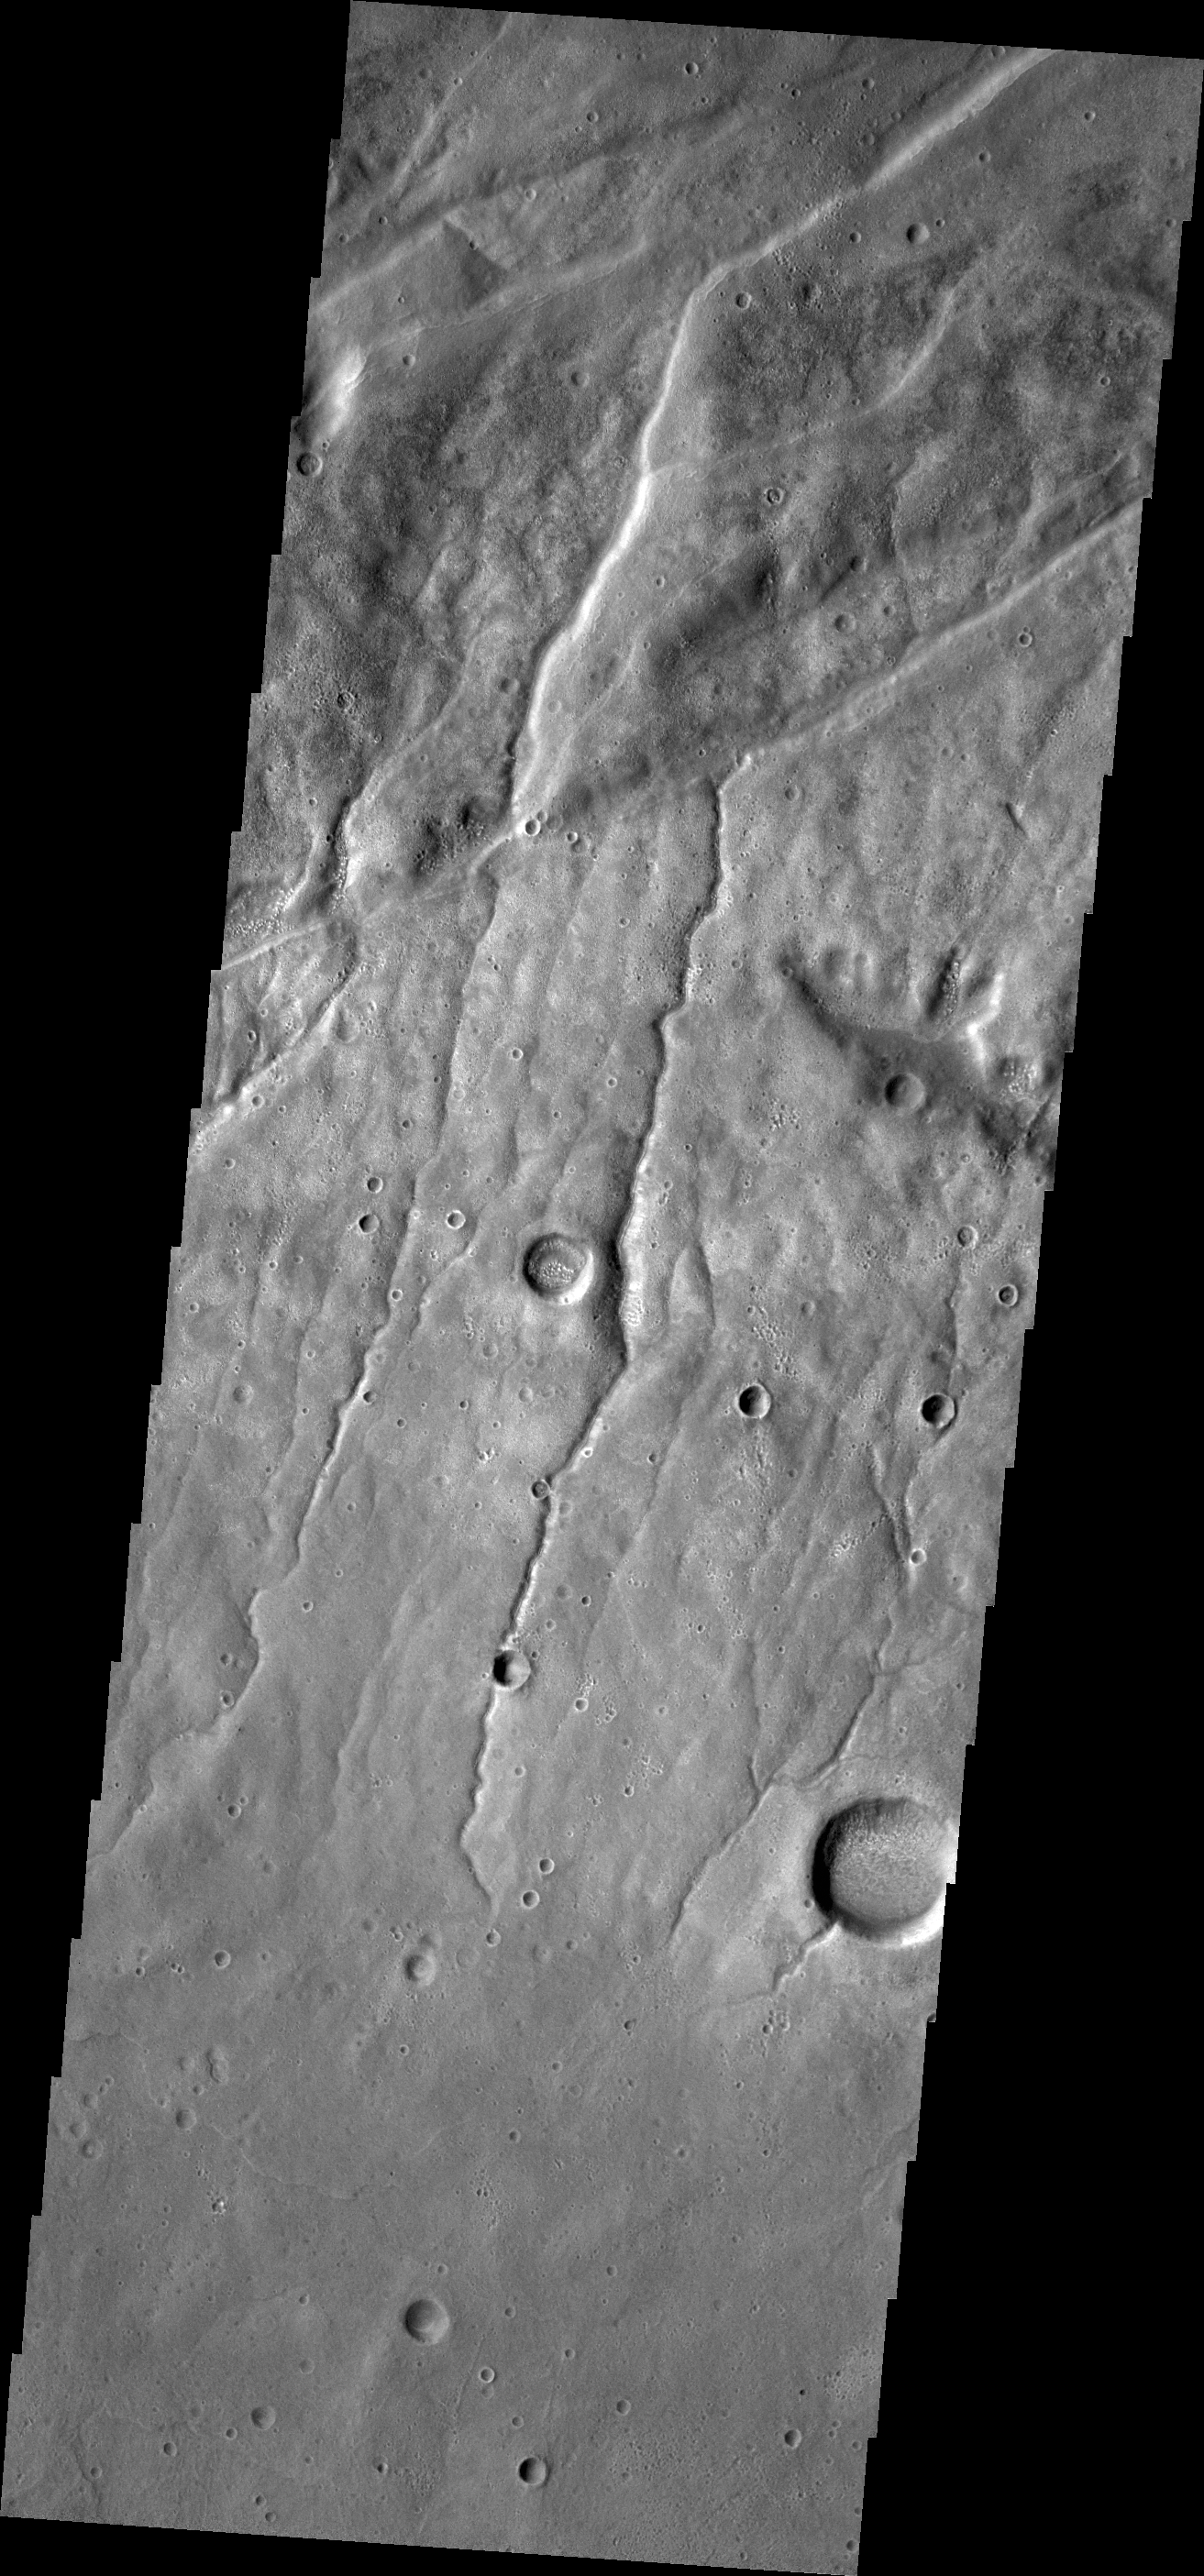

Fractures and Channels

This VIS image of the Claritas Fossae region illustrates how fractures affect other features. In this instance, the fractures control the path of several channels (from upper right towards lower left). The channels follow the fractures and then follow the slope towards the bottom of the image.

Credit: NASA/JPL/ASU